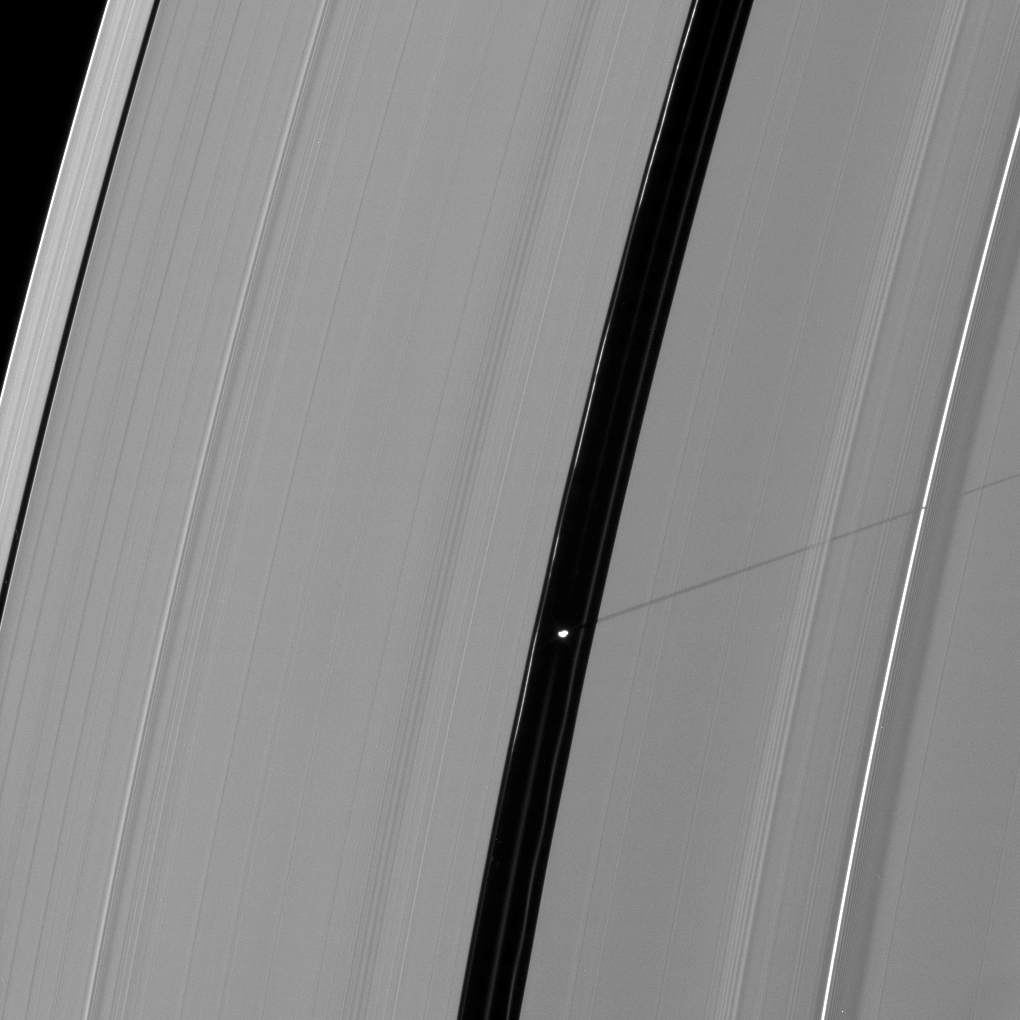

Pan’s Lengthening Shadow

Saturn’s moon Pan casts a longer shadow across the A ring as the planet’s August 2009 equinox draws near.

For an earlier image showing a shorter shadow, see PIA11652

The novel illumination geometry created around the time of Saturn’s August 2009 equinox allows moons orbiting in or near the plane of Saturn’s equatorial rings to cast shadows onto the rings. These scenes are possible only during the few months before and after Saturn’s equinox, which occurs only once in about 15 Earth years. To learn more about this special time and to see movies of moons’ shadows moving across the rings,see PIA11651 and PIA11660.

Pan (28 kilometers, or 17 miles across) orbits in the Encke Gap. This view looks toward the unilluminated side of the rings from about 34 degrees above the ringplane.

The image was taken in visible light with the Cassini spacecraft narrow-angle camera on July 27, 2009. The view was acquired at a distance of approximately 839,000 kilometers (521,000 miles) from Pan and at a Sun-Pan-spacecraft, or phase, angle of 74 degrees. Image scale is 5 kilometers (3 miles) per pixel.

The Cassini-Huygens mission is a cooperative project of NASA, the European Space Agency and the Italian Space Agency. The Jet Propulsion Laboratory, a division of the California Institute of Technology in Pasadena, manages the mission for NASA’s Science Mission Directorate, Washington, D.C. The Cassini orbiter and its two onboard cameras were designed, developed and assembled at JPL. The imaging operations center is based at the Space Science Institute in Boulder, Colo.

Credit: NASA/JPL/Space Science Institute